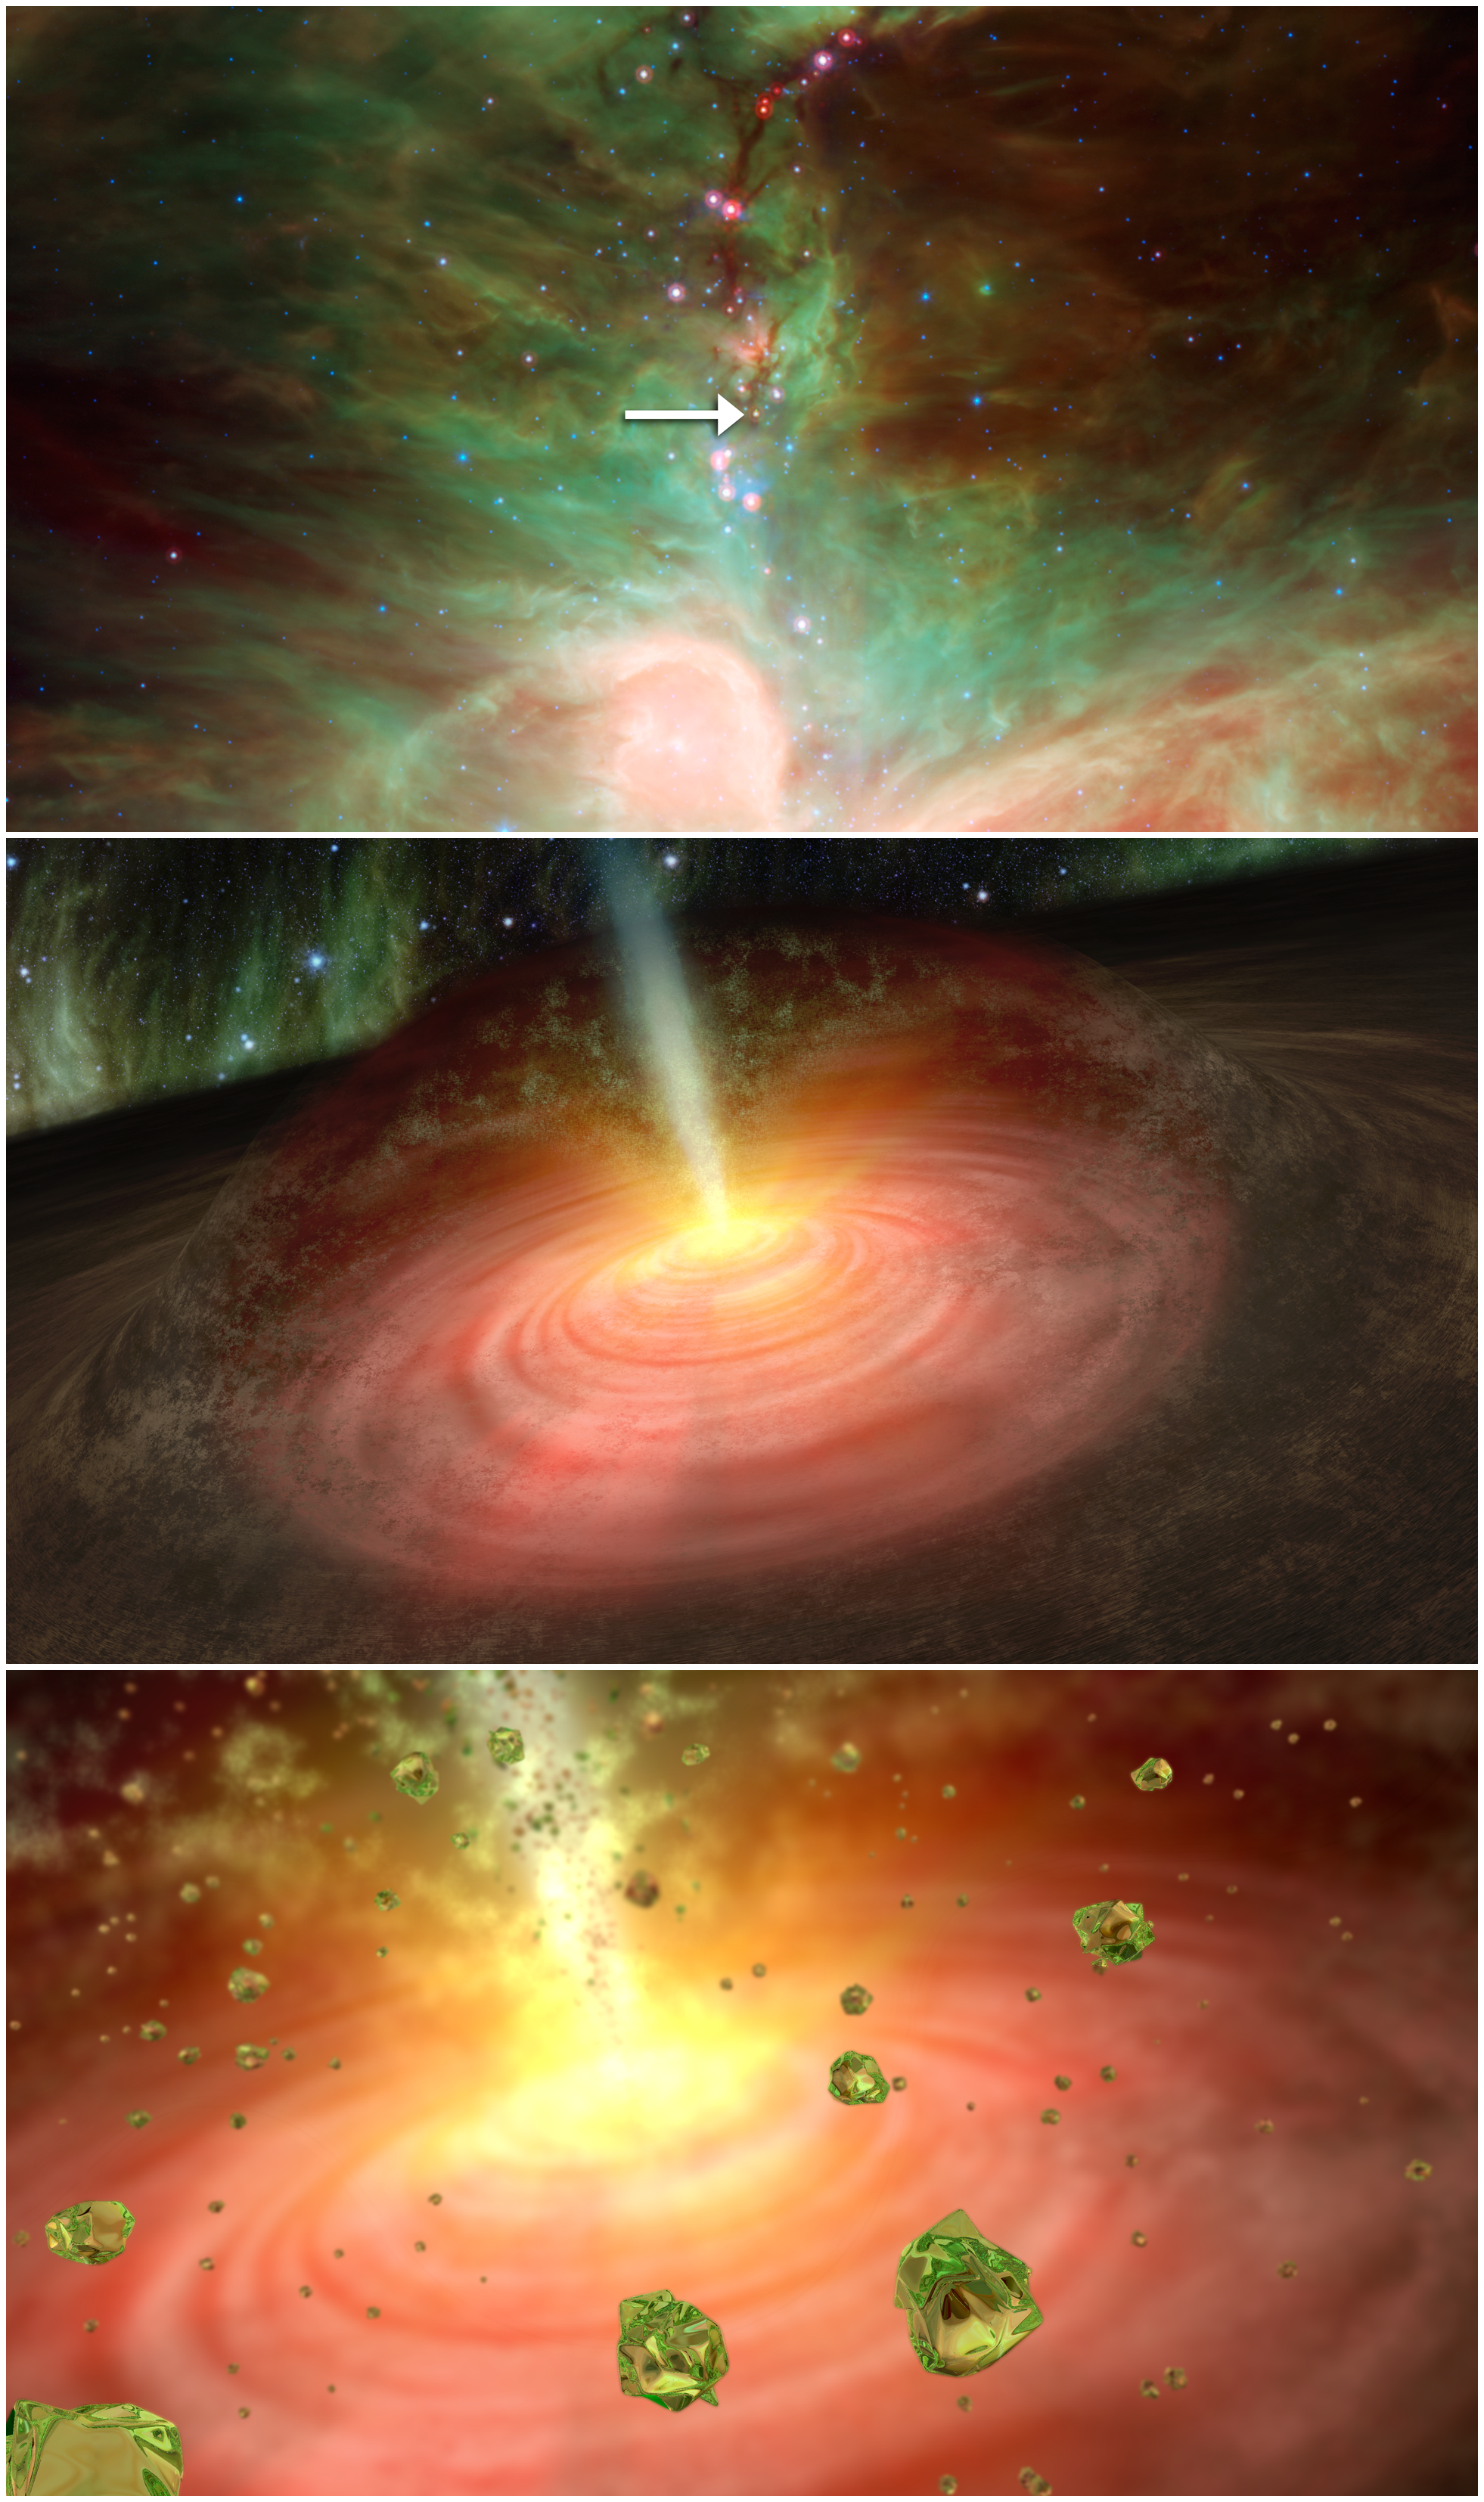

Finding Forsterite Around a Developing Star (Artist Concept)

NASA’s Spitzer Space Telescope detected tiny green crystals, called olivine, thought to be raining down on a developing star. This graphic illustrates the process, beginning with a picture of the star and ending with an artist’s concept of what the crystal “rain” might look like.

The top picture was taken in infrared light by NASA’s Spitzer Space Telescope. An arrow points to the embryonic star, called HOPS-68. The middle panel illustrates how the olivine crystals are suspected to have been transported into the outer cloud around the developing star, or protostar. Jets shooting away from the protostar, where temperatures are hot enough to cook the crystals, are thought to have transported them to the outer cloud, where temperatures are much colder. Astronomers say the crystals are raining back down onto the swirling disk of planet-forming dust circling the star, as depicted in the final panel.

Credit: NASA/JPL-Caltech/University of Toledo